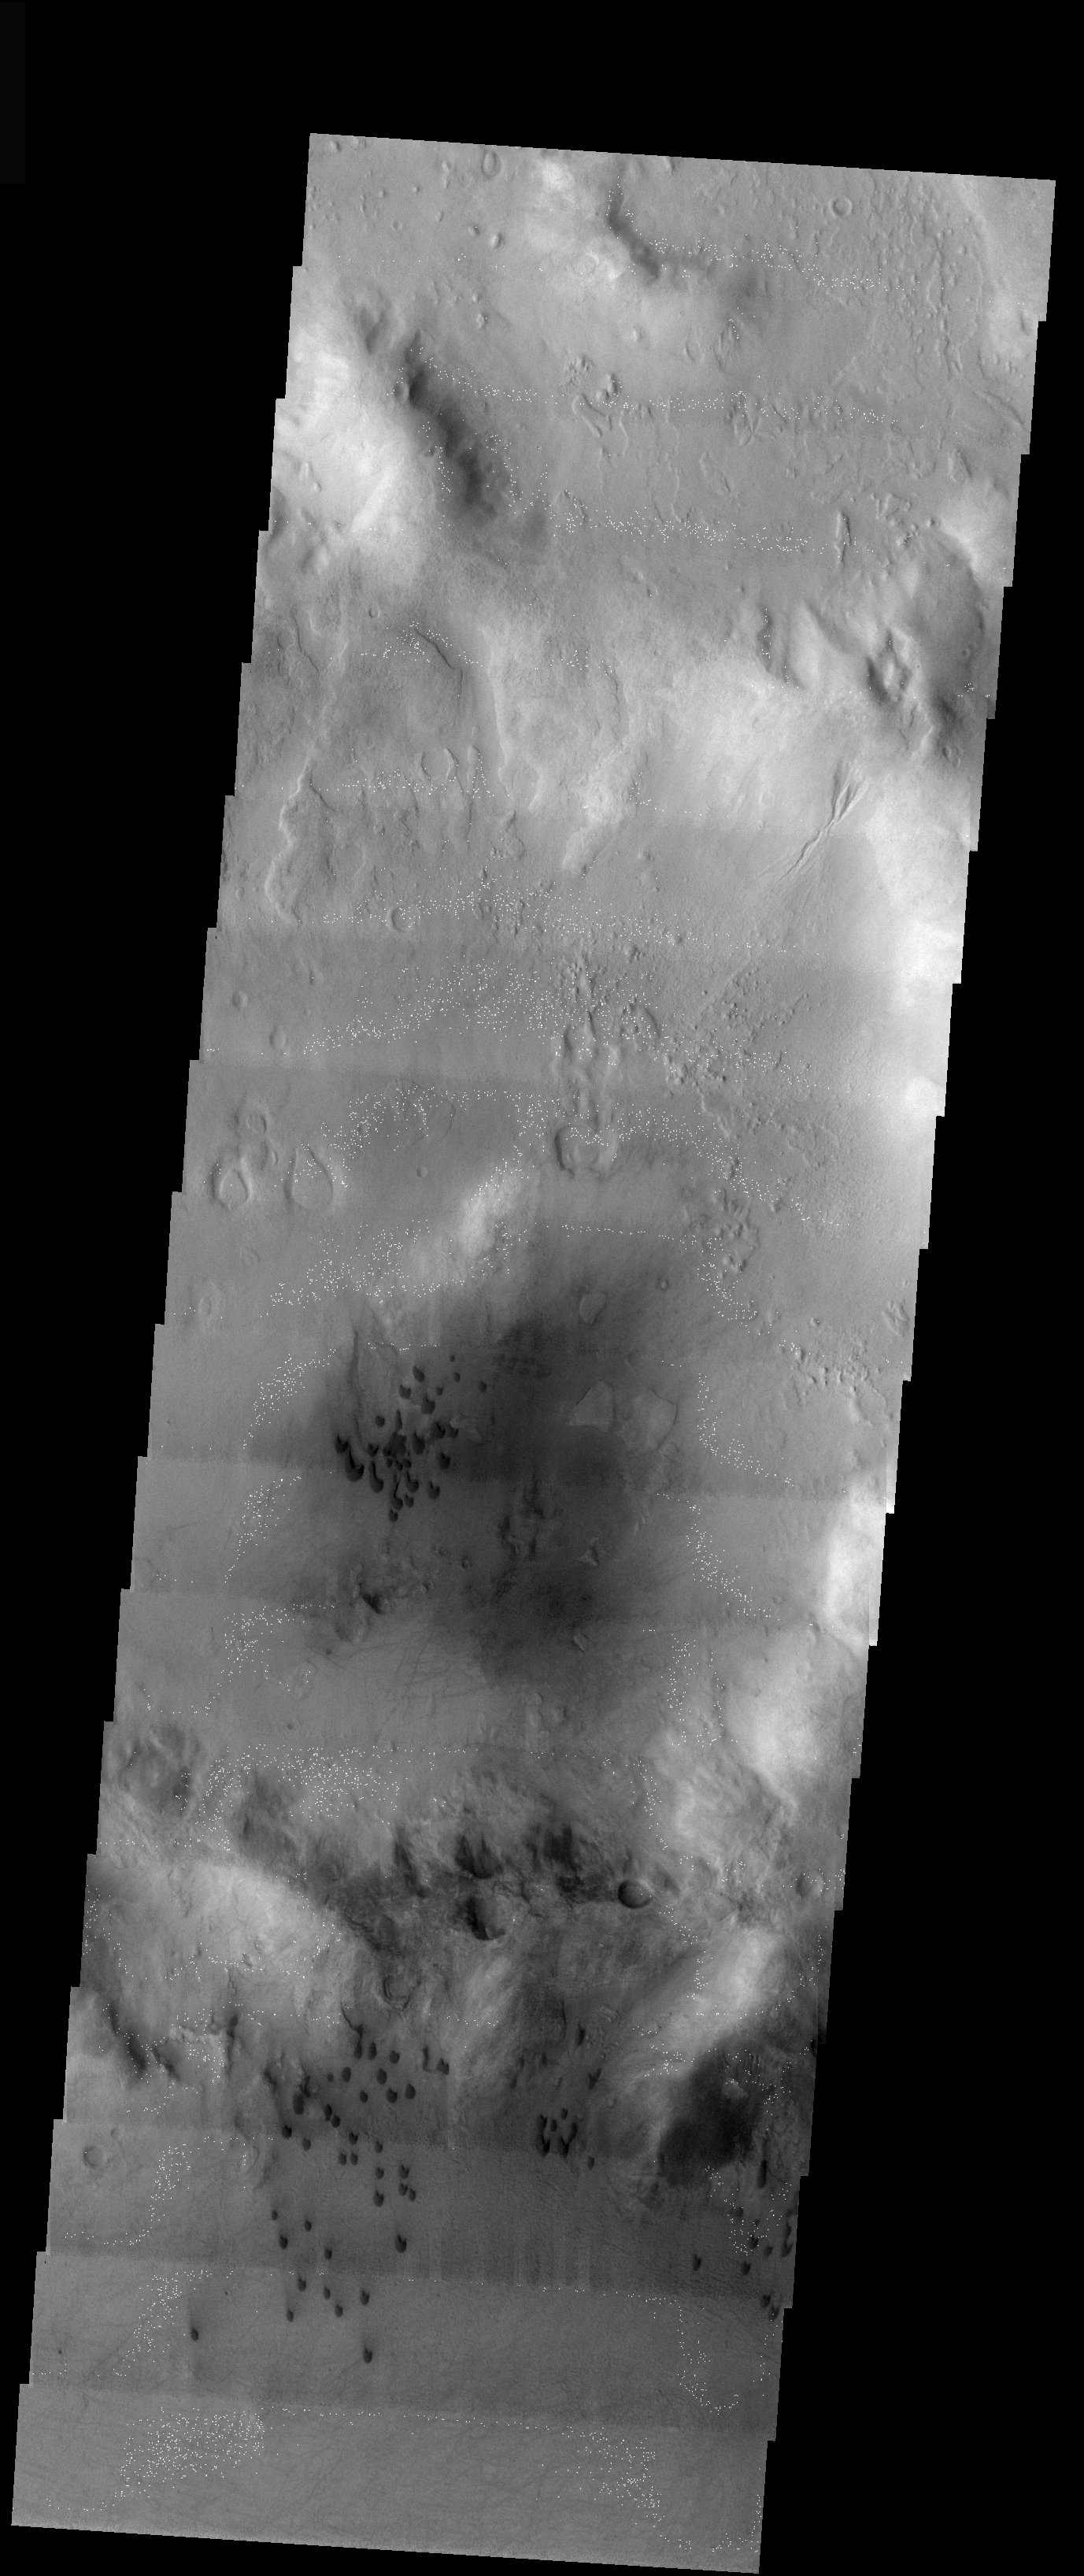

Solar Storms, Devils, Dunes, and Gullies

Released 12 December 2003

Man, there sure is a lot going on here! This image was acquired during the peak of the late October record breaking solar storm outbursts. The white dots in this image were in fact caused when the charged particles from the sun hit our camera. One can also see the enigmatic gullies, dark barchan sand dunes and numerous dust devil tracks. This image is in the Noachis region of the heavily cratered southern hemisphere.

Image information: VIS instrument. Latitude -42.1, Longitude 328.2 East (31.8 West). 19 meter/pixel resolution.

Note: this THEMIS visual image has not been radiometrically nor geometrically calibrated for this preliminary release. An empirical correction has been performed to remove instrumental effects. A linear shift has been applied in the cross-track and down-track direction to approximate spacecraft and planetary motion. Fully calibrated and geometrically projected images will be released through the Planetary Data System in accordance with Project policies at a later time.

NASA’s Jet Propulsion Laboratory manages the 2001 Mars Odyssey mission for NASA’s Office of Space Science, Washington, D.C. The Thermal Emission Imaging System (THEMIS) was developed by Arizona State University, Tempe, in collaboration with Raytheon Santa Barbara Remote Sensing. The THEMIS investigation is led by Dr. Philip Christensen at Arizona State University. Lockheed Martin Astronautics, Denver, is the prime contractor for the Odyssey project, and developed and built the orbiter. Mission operations are conducted jointly from Lockheed Martin and from JPL, a division of the California Institute of Technology in Pasadena.

Credit: NASA/JPL/Arizona State University